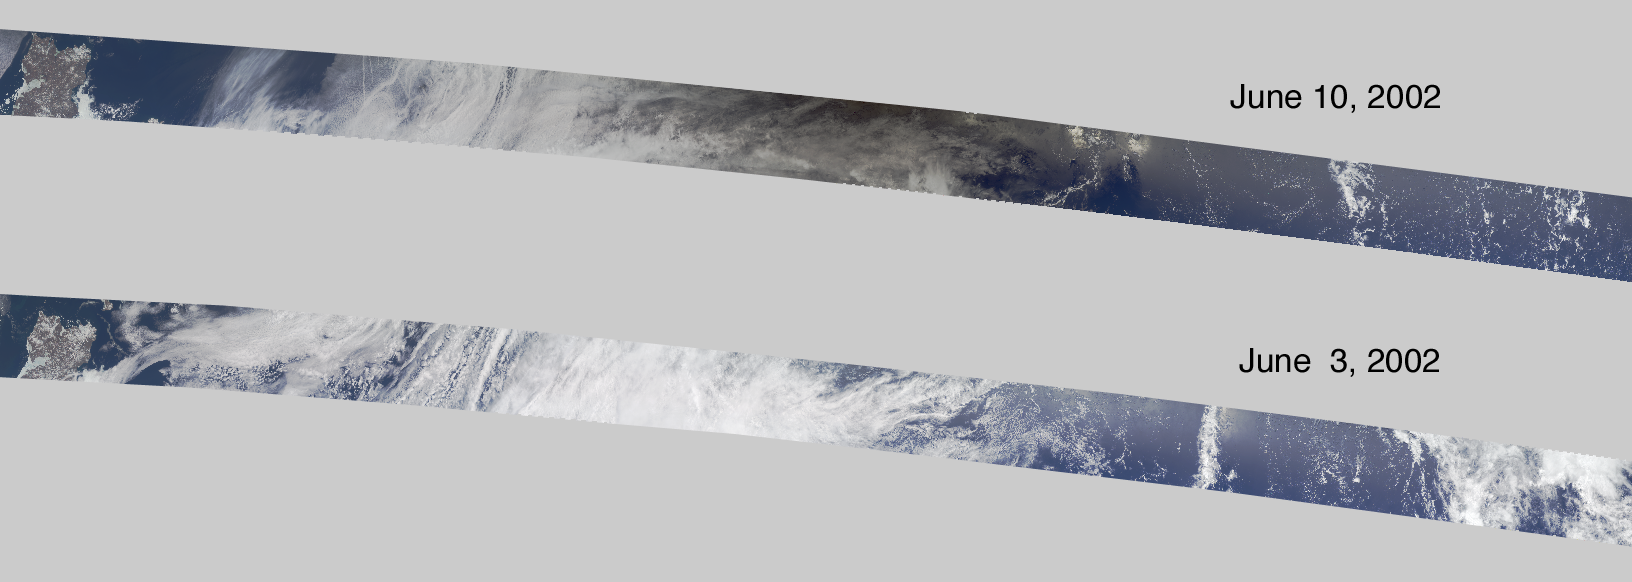

Darkened Skies over the Pacific

On June 10, 2002 the Moon obscured the central portion of the solar disk in a phenomenon known as an annular solar eclipse. Partial phases of the eclipse were visible throughout much of southeast Asia and North America. Maximum obscuration, in which 99.6 percent of the solar disk was shadowed by the Moon, was situated in the central Pacific Ocean. Since there are no populated islands for over 2000 kilometers from this location, very few people were able to witness near-totality. The effect of the eclipse was captured in imagery of the central Pacific Ocean by the Multi-angle Imaging SpectroRadiometer (MISR) instrument onboard the Terra satellite.

This pair of images compares a view acquired during the eclipse (top) with a view captured seven days earlier (bottom) that utilizes data from an adjacent orbital path and contains similar cloud forms. The region darkened by the eclipse is visible in the upper image, with the darkest area to the right of center. The region in shadow at the upper edge is situated about 600 kilometers northwest of the center line of the eclipse and captures the event about 11 minutes before its maximum. At this time and location, the Moon is estimated to obscure about 75 percent of the solar disk.

The Terra satellite orbits Earth from pole-to-pole, descending from the northern latitudes on the daylit side. For a pictorial representation of the Terra satellite’s polar sun-synchronous orbit, see the MISR orbit animation at http://www-misr.jpl.nasa.gov/introduction/pictorial.html. The scenes shown here are long segments of MISR image swaths; they represent an area of about 7180 kilometers x 380 kilometers and are rotated so that north is toward the left and south toward the right. The brownish-colored landmass at the left-hand edge is Russia’s Chukotskiy Peninsula, and the right edge ends about 5 degrees north of the equator in the central Pacific.

The two scenes are geolocated to adjacent paths within World Reference System-2. The June 3 and June 10 orbits utilize data from paths 86 and 87, respectively, and were acquired during Terra orbits 13086 and 13188. They utilize data from MISR blocks 36 to 86. MISR was built and is managed by NASA’s Jet Propulsion Laboratory, Pasadena, CA, for NASA’s Office of Earth Science, Washington, DC. The Terra satellite is managed by NASA’s Goddard Space Flight Center, Greenbelt, MD. JPL is a division of the California Institute of Technology.

Credit: NASA/GSFC/LaRC/JPL, MISR Team